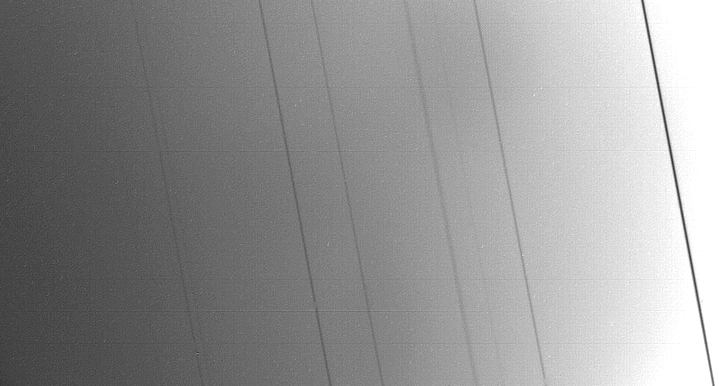

Rings of Uranus

This silhouetted image of the rings of Uranus was taken by the Voyager 2 spacecraft on Jan. 24, 1986, just 27 minutes before its closest approach to the planet. A half-second exposure was made with the wide-angle camera at a distance of 63,300 kilometers (39,300 miles). This image shows the nine originally known rings appearing as dark lines against the brighter clouds of the planet. The most prominent ring, called epsilon, appears at the right; barely visible at the left are the three rings known simply as 4, 5 and 6. The Uranian rings are extremely dark. The unique geometry of this view –with the rings against a bright background — was chosen to ensure that an image could be obtained with a relatively fast exposure. The relative widths and spacing of the rings appear slightly different from other views because of the effects of foreshortening and ring inclinations. The resolution of the image is about 9 km (5 miles). The Voyager project is managed for NASA by the Jet Propulsion Laboratory.

Credit: NASA/JPL